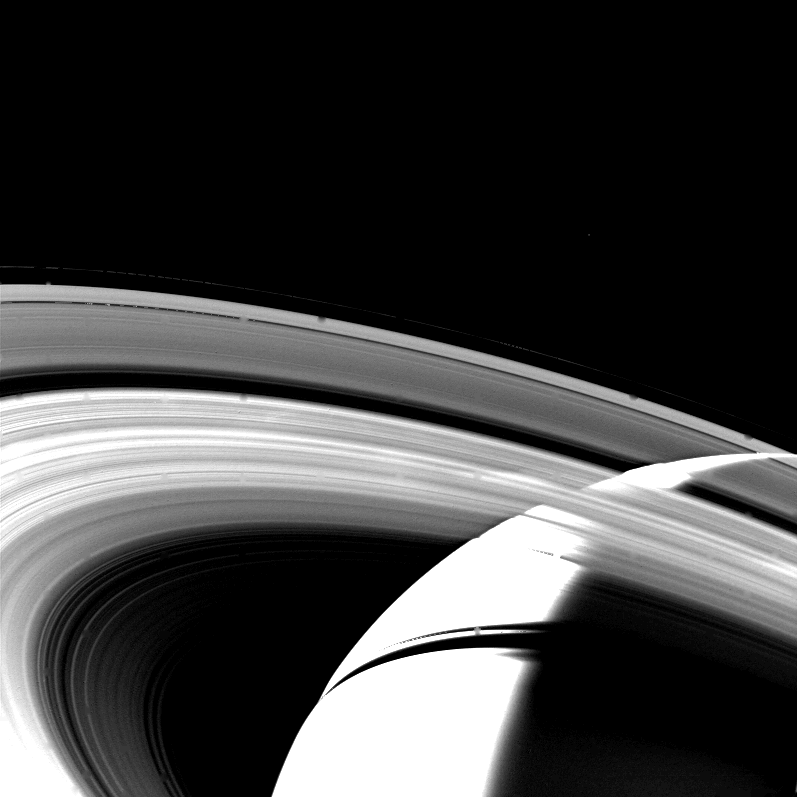

Crescent of Saturn

The crescent of Saturn, the planet’s rings and their shadows are seen in this Voyager 1 image taken Nov. 13, 1980 at a distance of 1,500,000 kilometers (930,000 miles) as the spacecraft began to leave the Saturn system. The bright limb of Saturn is clearly visible through the A, B, and C rings. The dark band cutting through the crescent is the shadow of the rings. This image was overexposed to bring out detail in the rings, so the crescent appears artificially brighter. The Voyager Project is managed for NASA by the Jet Propulsion Laboratory, Pasadena, Calif.

Credit: NASA/JPL